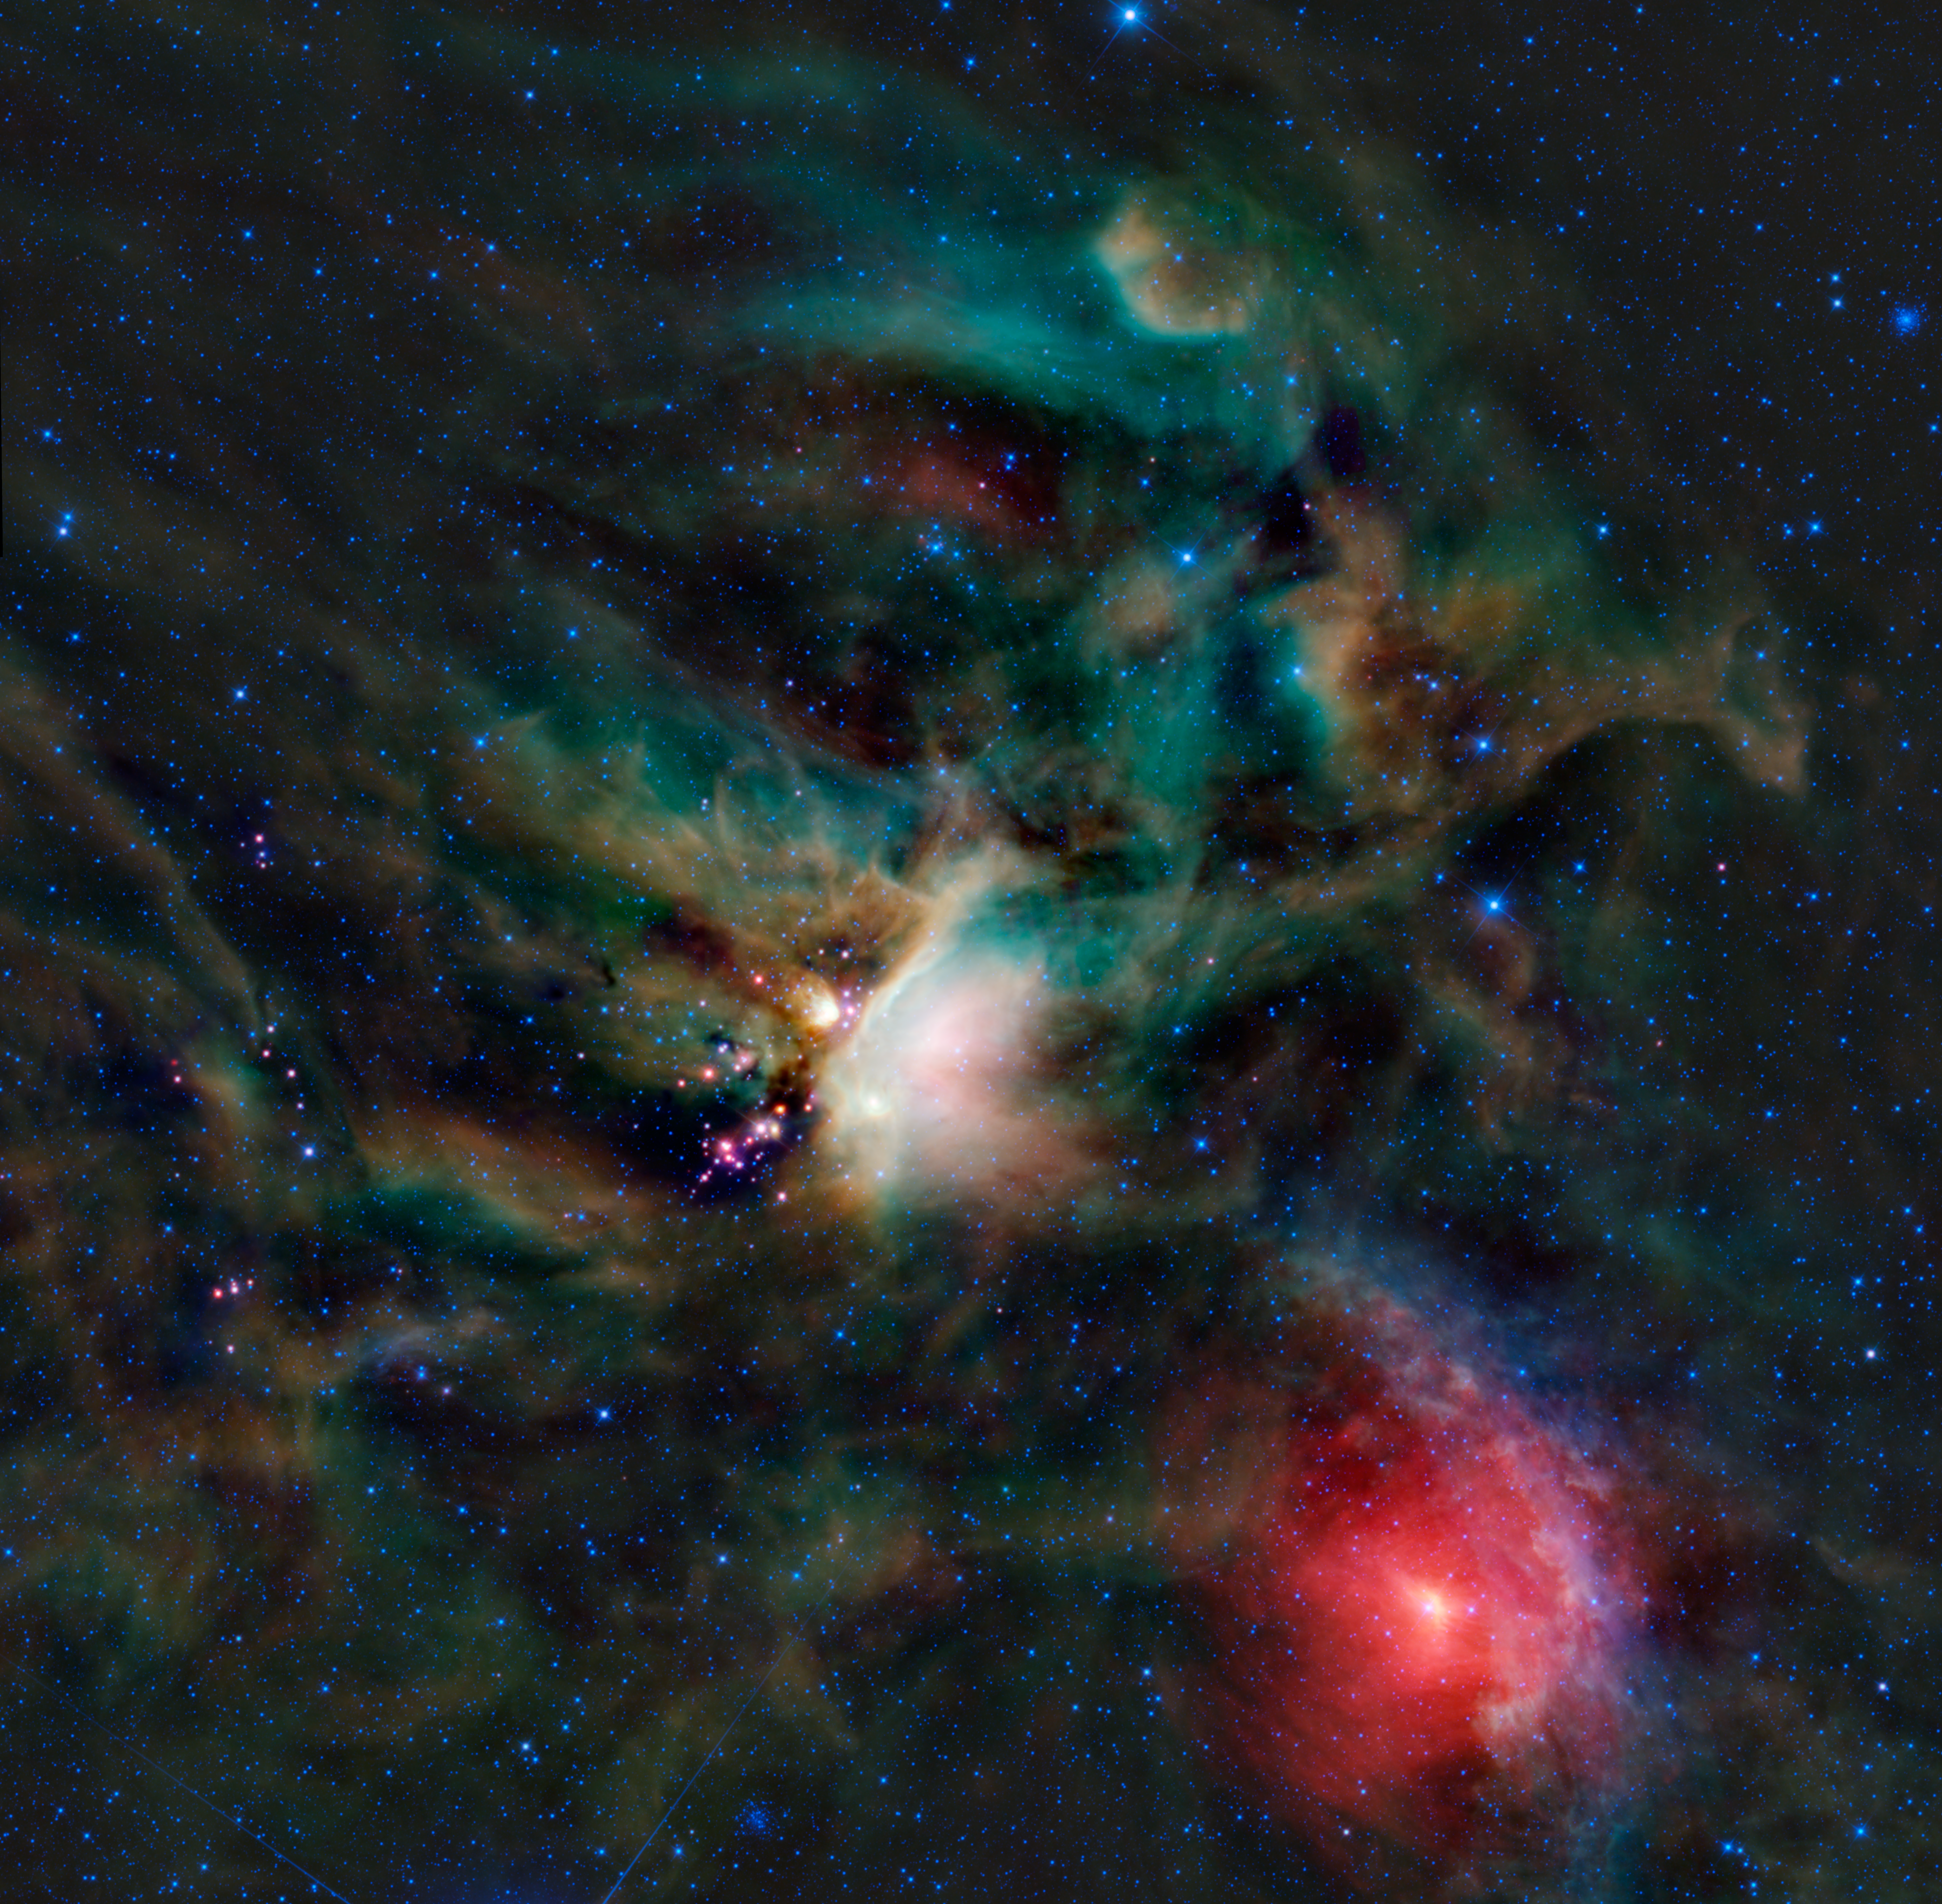

WISE Unveils a Treasure Trove of Beauty

A rich collection of colorful astronomical objects is revealed in this picturesque image of the Rho Ophiuchi cloud complex from NASA’s Wide-field Infrared Explorer, or WISE. The Rho Ophiuchi cloud (pronounced ‘oh-fee-yoo-ki’ and named after a bright star in the region) is found rising above the plane of the Milky Way in the night sky, bordering the constellations Ophiuchus and Scorpius. It’s one of the nearest star-forming regions to Earth, allowing us to resolve much more detail than in more distant similar regions, like the Orion nebula.

The amazing variety of colors seen in this image represents different wavelengths of infrared light. The bright white nebula in the center of the image is glowing due to heating from nearby stars, resulting in what is called an emission nebula. The same is true for most of the multi-hued gas prevalent throughout the entire image, including the bluish, bow-shaped feature near the bottom right. The bright red area in the bottom right is light from the star in the center — Sigma Scorpii — that is reflected off of the dust surrounding it, creating what is called a reflection nebula. And the much darker areas scattered throughout the image are pockets of cool, dense gas that block out the background light, resulting in absorption (or ‘dark’) nebulae. WISE’s longer wavelength detectors can typically see through dark nebulae, but these are exceptionally opaque.

The bright pink objects just left of center are young stellar objects (YSOs). These baby stars are just now forming; many of them are still enveloped in their own tiny compact nebulae. In visible light, these YSOs are completely hidden in the dark nebula that surrounds them, which is sometimes referred to as their baby blanket. We can also see some of the oldest stars in our Milky Way galaxy in this image, found in two separate (and much more distant) globular clusters. The first cluster, M80, is on the far right edge of the image towards the top. The second, NGC 6144, is found close to the bottom edge near the center. They both appear as small densely compacted groups of blue stars. Globular clusters such as these typically harbor some of the oldest stars known, some as old as 13 billion years, born soon after the universe formed.

There are two other items of interest in this image as well. At the 3 o’clock position, relative to the bright central region, and about two-thirds of the way from the center to the edge, there is a small faint red dot (more visible in the larger downloadable image files). That dot is an entire galaxy far far away known as PGC 090239. And, at the bottom left of the image, there are two lines emerging from the edge. These were not created by foreground satellites; they are diffraction spikes (optical artifacts from the space telescope) from the bright star Antares that is just out of the field of view.

The colors used in this image represent specific wavelengths of infrared light. Blue and cyan (blue-green) represent light emitted at wavelengths of 3.4 and 4.6 microns, which is predominantly from stars. Green and red represent light from 12 and 22 microns, respectively, which is mostly emitted by dust.

JPL manages the Wide-field Infrared Survey Explorer for NASA’s Science Mission Directorate, Washington. The principal investigator, Edward Wright, is at UCLA. The mission was competitively selected under NASA’s Explorers Program managed by the Goddard Space Flight Center, Greenbelt, Md. The science instrument was built by the Space Dynamics Laboratory, Logan, Utah, and the spacecraft was built by Ball Aerospace & Technologies Corp., Boulder, Colo. Science operations and data processing take place at the Infrared Processing and Analysis Center at the California Institute of Technology in Pasadena. Caltech manages JPL for NASA.

Credit: NASA/JPL-Caltech/UCLA